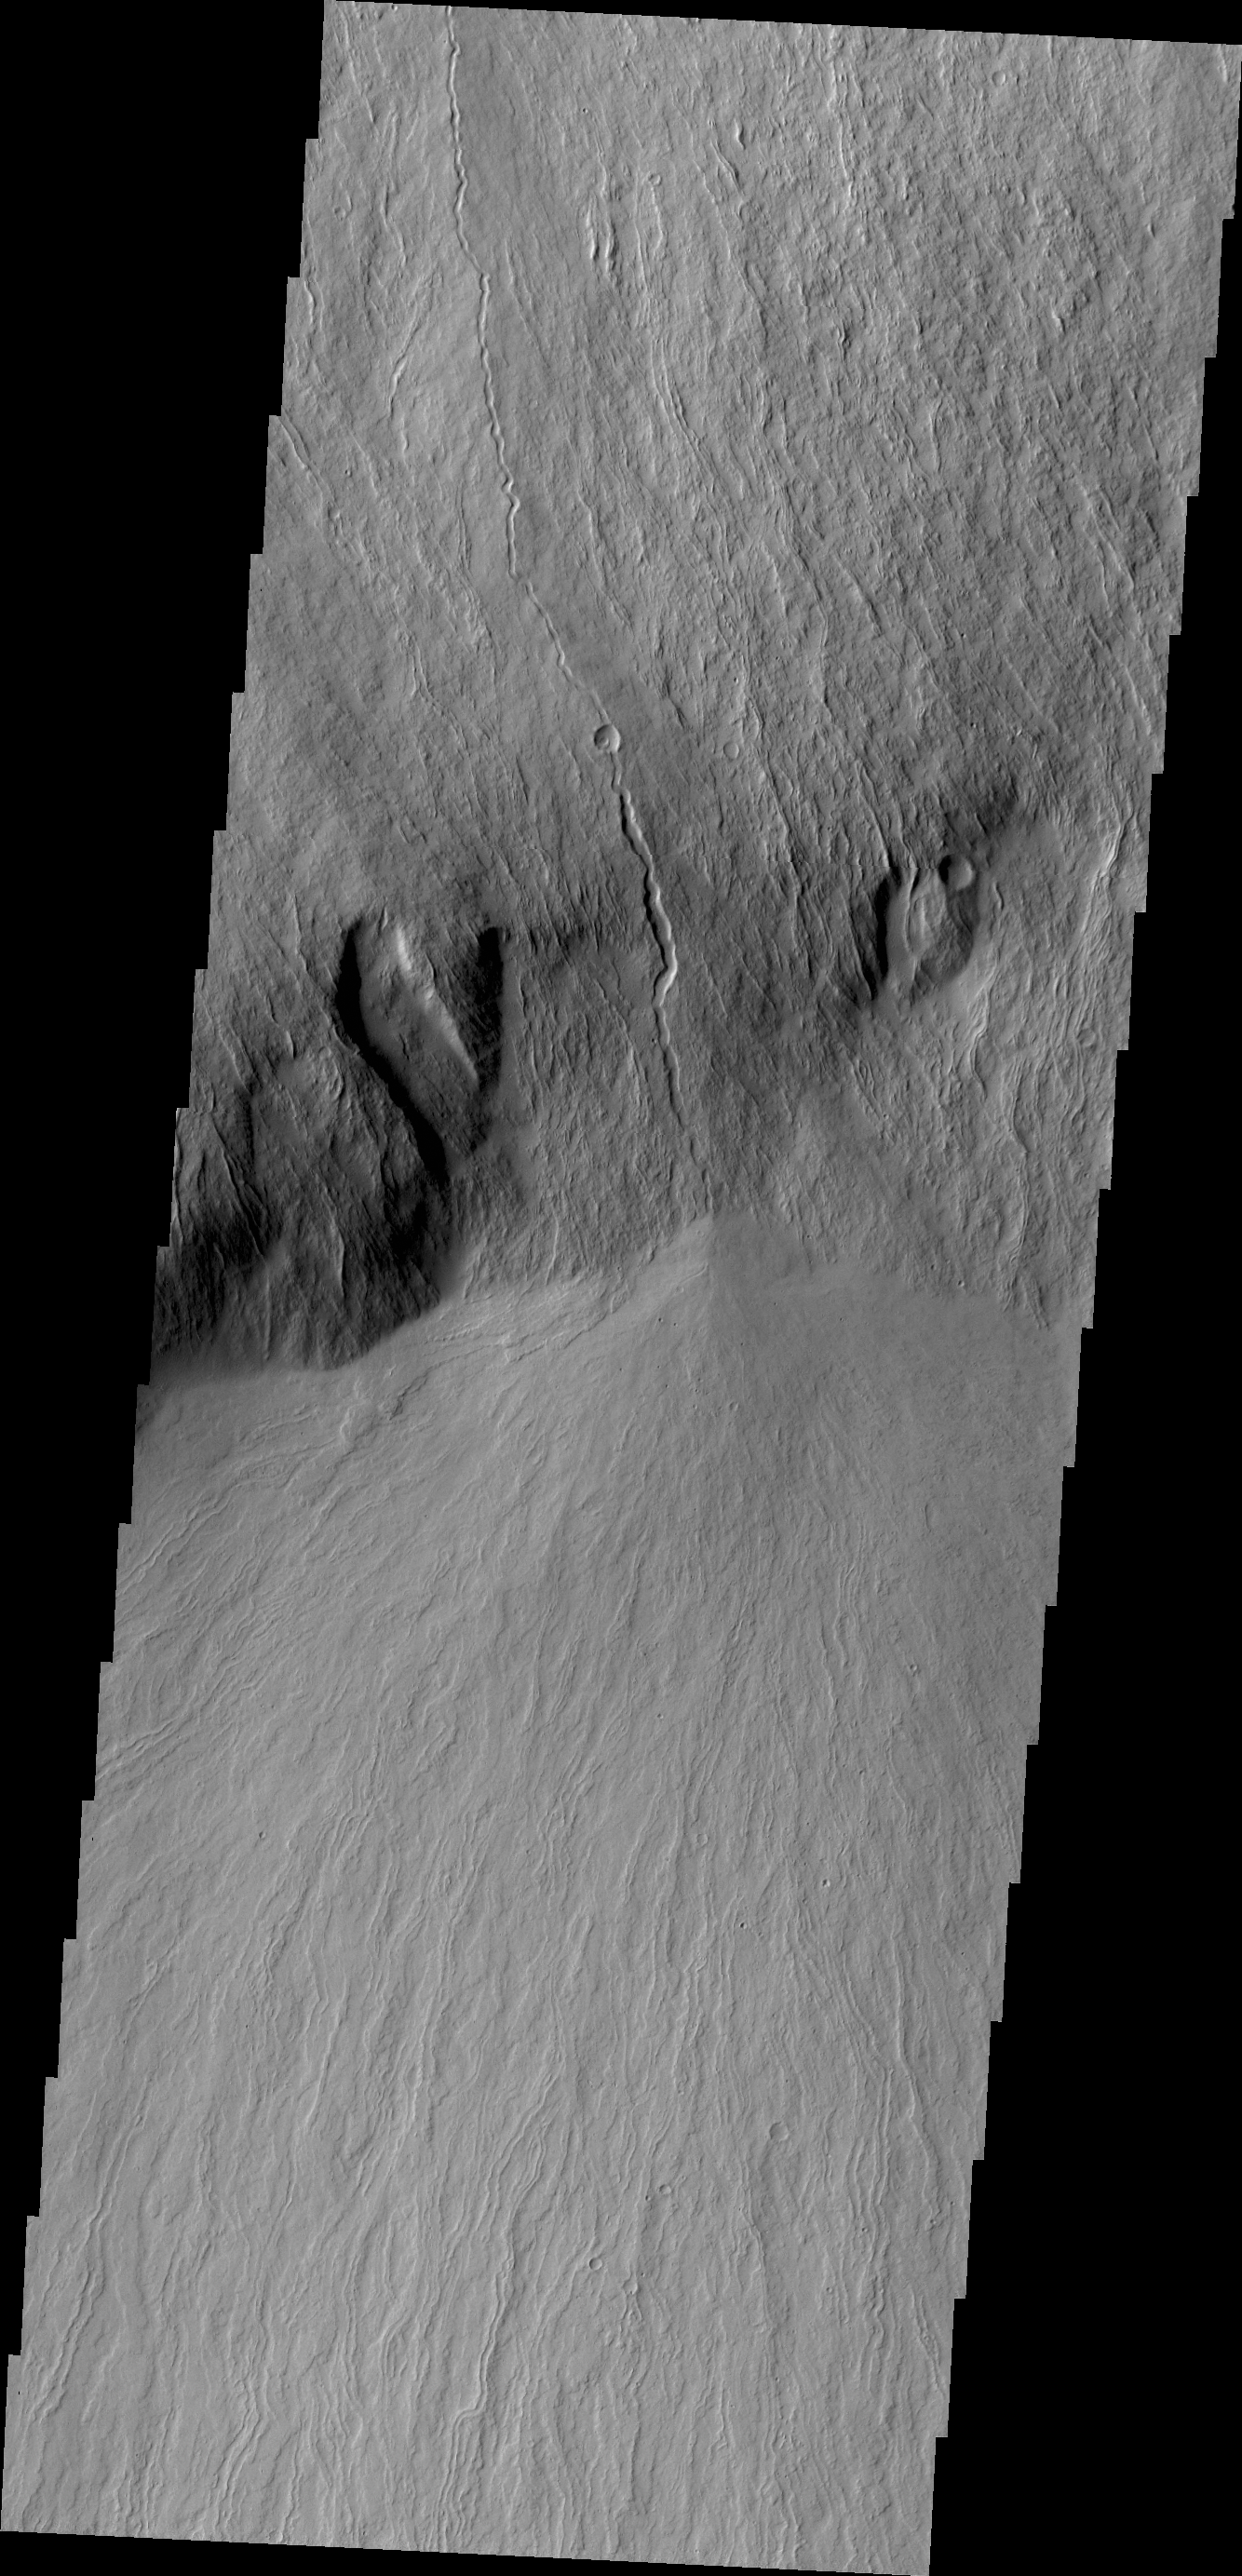

Olympus Rupes

This VIS image shows lava flows that cover the steep embankment called Olympus Rupes on the margin of Olympus Mons.

Credit: NASA/JPL/ASU